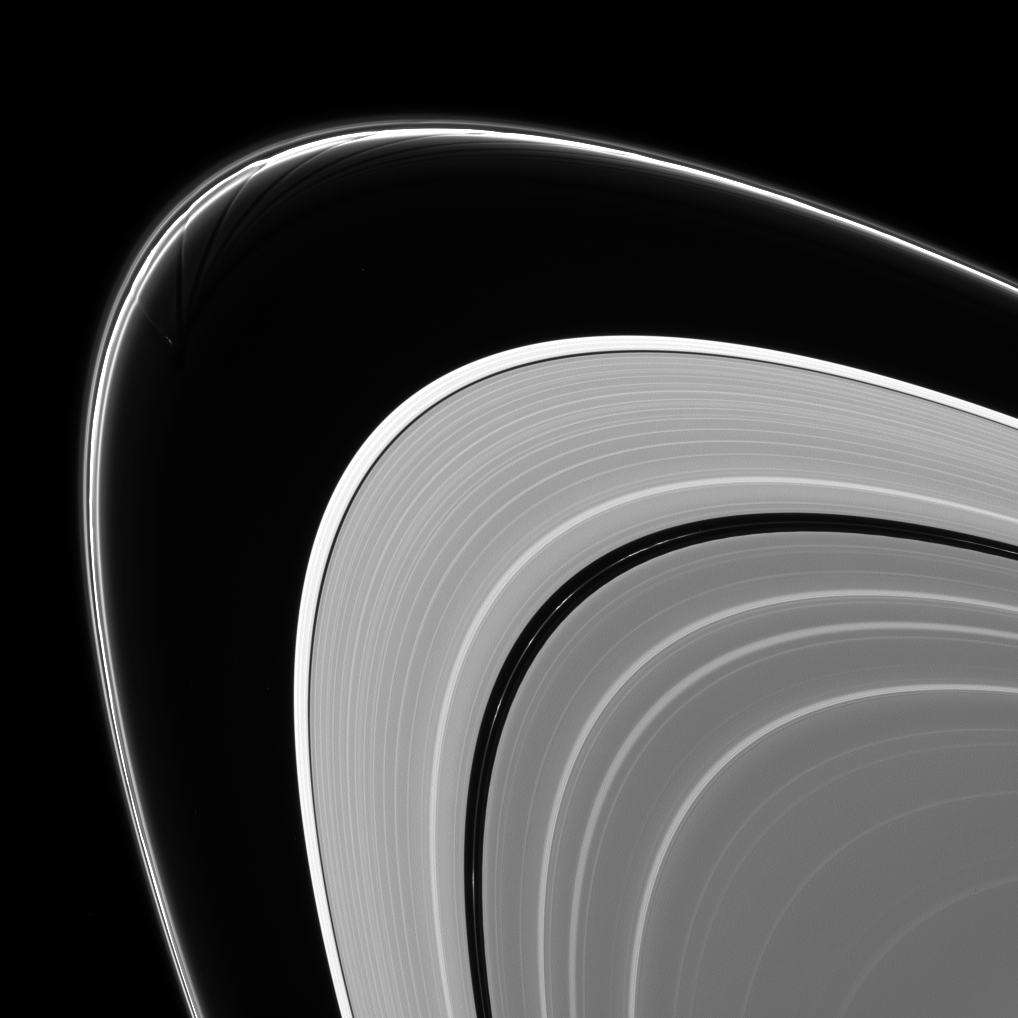

Gored of the Rings

Prometheus is caught in the act of creating gores and streamers in the F ring. Scientists believe that Prometheus and its partner-moon Pandora are responsible for much of the structure in the F ring.

The orbit of Prometheus (53 miles, or 86 kilometers across) regularly brings it into the F ring. When this happens, it creates gores, or channels, in the ring where it entered. Prometheus then draws ring material with it as it exits the ring, leaving streamers in its wake. This process creates the pattern of structures seen in this image. This process is described in detail, along with a movie of Prometheus creating one of the streamer/channel features, in PIA08397.

This view looks toward the sunlit side of the rings from about 8.6 degrees above the ringplane. The image was taken in visible light with the Cassini spacecraft narrow-angle camera on Feb. 11, 2014.

The view was acquired at a distance of approximately 1.3 million miles (2.1 million kilometers) from Saturn and at a Sun-Saturn-spacecraft, or phase, angle of 147 degrees. Image scale is 8 miles (13 kilometers) per pixel.

The Cassini-Huygens mission is a cooperative project of NASA, the European Space Agency and the Italian Space Agency. NASA’s Jet Propulsion Laboratory, a division of the California Institute of Technology in Pasadena, manages the mission for NASA’s Science Mission Directorate, Washington. The Cassini orbiter and its two onboard cameras were designed, developed and assembled at JPL. The imaging operations center is based at the Space Science Institute in Boulder, Colo.

Credit: NASA/JPL-Caltech/Space Science Institute